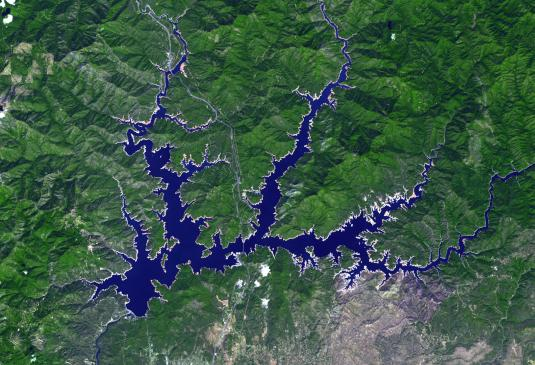

Lake Shasta, California

Shasta Lake in northern California has an area of 12,000 ha, making it the state’s largest reservoir. Impacts of the continuing drought in the western US is evident in the two ASTER images acquired 9 years apart. The images were acquired September 9, 2005 and September 2, 2014. They cover an area of 27.6 x 40.4 km, and are located at 40.6 degrees north, 122.4 degrees west.

With its 14 spectral bands from the visible to the thermal infrared wavelength region and its high spatial resolution of 15 to 90 meters (about 50 to 300 feet), ASTER images Earth to map and monitor the changing surface of our planet. ASTER is one of five Earth-observing instruments launched Dec. 18, 1999, on Terra. The instrument was built by Japan’s Ministry of Economy, Trade and Industry. A joint U.S./Japan science team is responsible for validation and calibration of the instrument and data products.

The broad spectral coverage and high spectral resolution of ASTER provides scientists in numerous disciplines with critical information for surface mapping and monitoring of dynamic conditions and temporal change. Example applications are: monitoring glacial advances and retreats; monitoring potentially active volcanoes; identifying crop stress; determining cloud morphology and physical properties; wetlands evaluation; thermal pollution monitoring; coral reef degradation; surface temperature mapping of soils and geology; and measuring surface heat balance.

The U.S. science team is located at NASA’s Jet Propulsion Laboratory, Pasadena, Calif. The Terra mission is part of NASA’s Science Mission Directorate, Washington, D.C.

Credit: NASA/GSFC/METI/ERSDAC/JAROS, and U.S./Japan ASTER Science Team